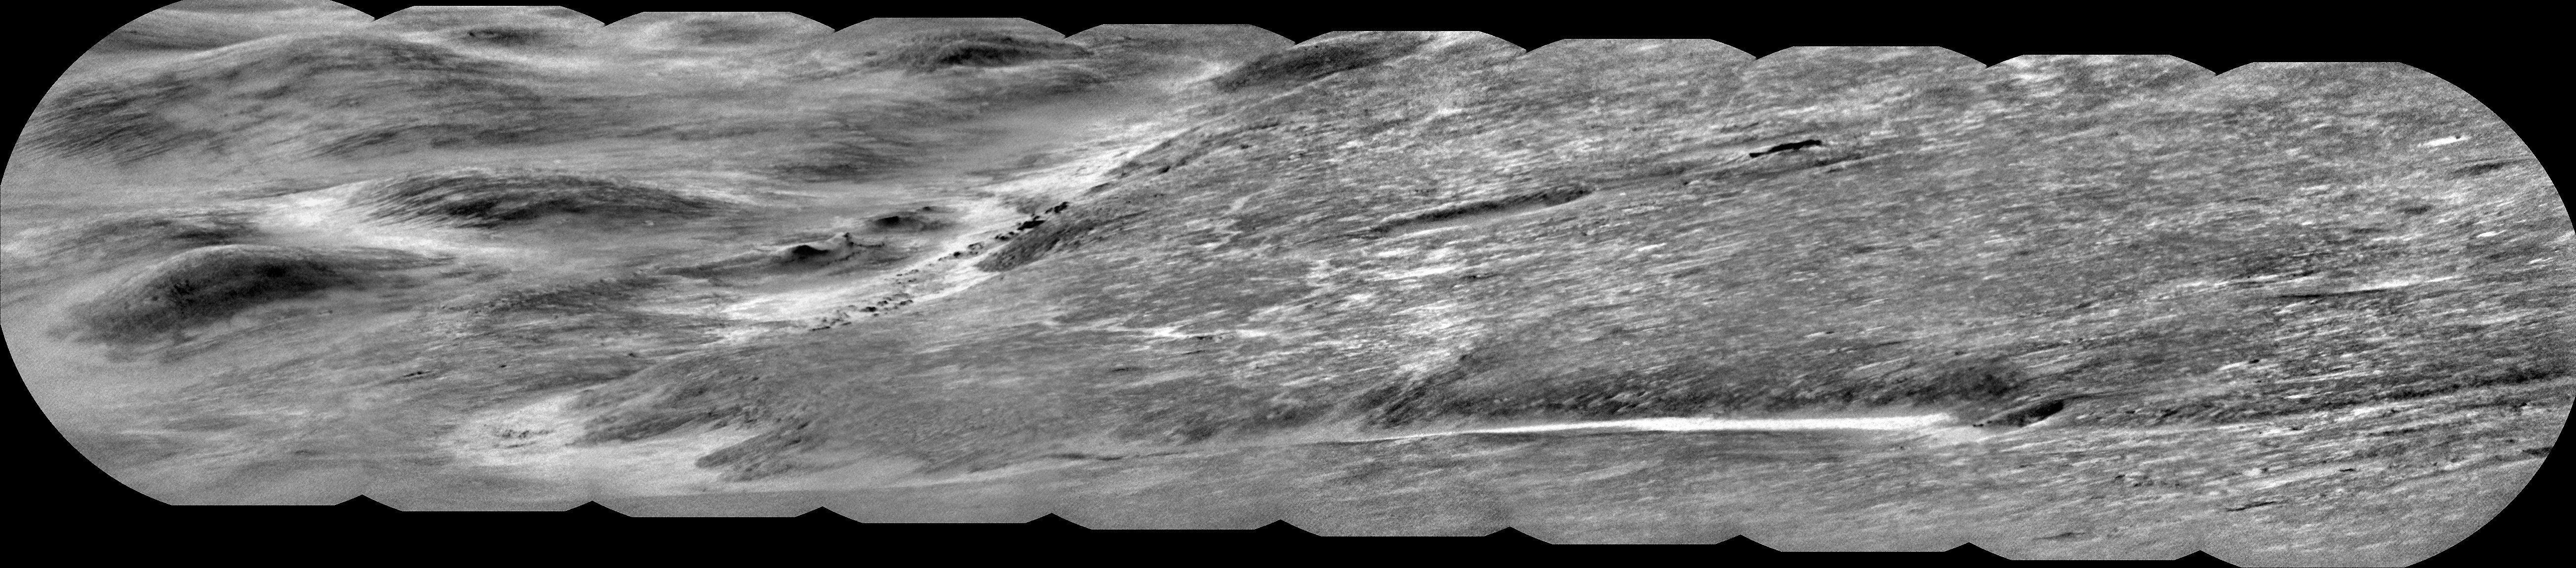

Curiosity’s ChemCam Views Ancient River Channel Peace Vallis

NASA’s Curiosity Mars rover used its ChemCam instrument to capture Peace Vallis, an ancient river channel descending Gale Crater’s rim, on Sept. 1, 2025 (the 4,647th Martian day, or sol, of the mission). The channel was about 19 miles (30 kilometers) from Curiosity as it explores the foothills of Mount Sharp, a 3-mile-tall (5-kilometer-tall) mountain.

The dark features scattered just left of center within the channel are rocky outcrops. While Curiosity has taken pictures of Peace Vallis in the past, this is the first time details like these have been seen within it. Water and sediment are believed to have flowed down Peace Vallis into Gale Crater billions of years ago, creating a fan of sediment across the crater floor. Studying the crater’s watery past is part of Curiosity’s overall mission to understand where and how well the ancient Martian landscape could have supported microbial life, if any ever formed there.

ChemCam is equipped with the Remote Micro Imager, or RMI, a black-and-white camera that can be used like a small telescope to see distant features, creating a circular “spyglass” image. Ten RMI images were stitched together on Earth into a mosaic to create the panorama seen here.

Curiosity was built by NASA’s Jet Propulsion Laboratory, which is managed by Caltech in Pasadena, California. JPL leads the mission on behalf of NASA’s Science Mission Directorate in Washington as part of NASA’s Mars Exploration Program portfolio. The U.S. Department of Energy’s Los Alamos National Laboratory, in Los Alamos, New Mexico, developed ChemCam in partnership with scientists and engineers funded by the French national space agency CNES (Centre National d’Etudes Spatiales), the University of Toulouse, and the French national research agency (CNRS).

Credit: NASA/JPL-Caltech/LANL/CNES/CNRS/IRAP/IAS/LPG